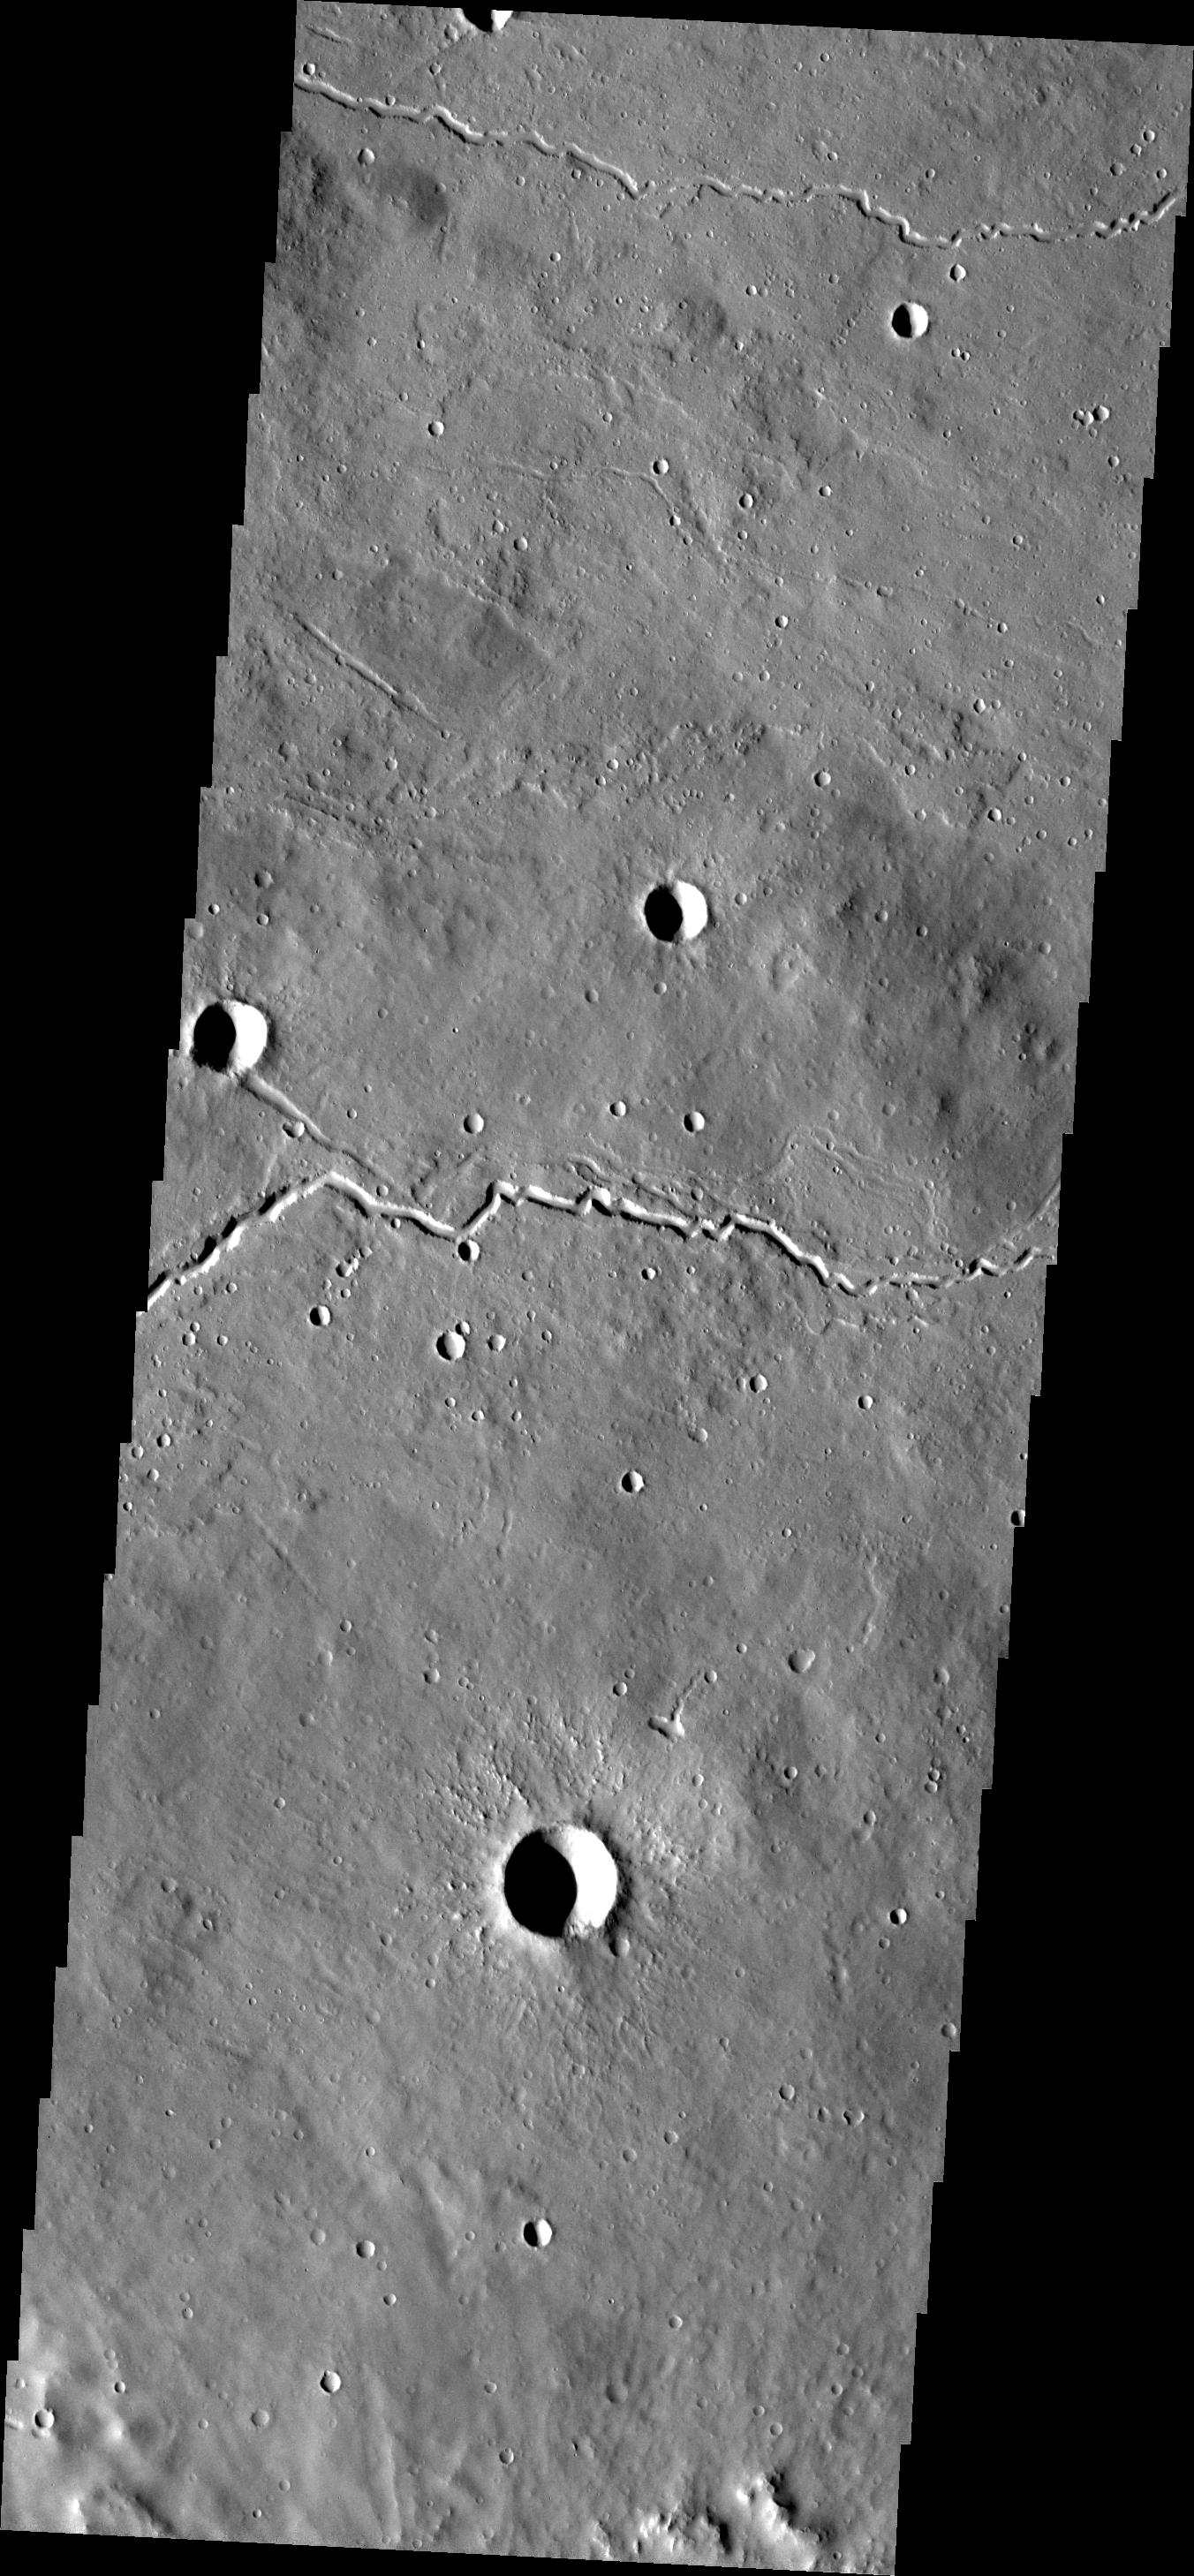

Lava Channels

The channels in this image were likely carved by flowing lavas from Elysium Mons.

Image information: VIS instrument. Latitude 24.2N, Longitude 151.1E. 18 meter/pixel resolution.

Please see the THEMIS Data Citation Note for details on crediting THEMIS images.

Note: this THEMIS visual image has not been radiometrically nor geometrically calibrated for this preliminary release. An empirical correction has been performed to remove instrumental effects. A linear shift has been applied in the cross-track and down-track direction to approximate spacecraft and planetary motion. Fully calibrated and geometrically projected images will be released through the Planetary Data System in accordance with Project policies at a later time.

NASA’s Jet Propulsion Laboratory manages the 2001 Mars Odyssey mission for NASA’s Office of Space Science, Washington, D.C. The Thermal Emission Imaging System (THEMIS) was developed by Arizona State University, Tempe, in collaboration with Raytheon Santa Barbara Remote Sensing. The THEMIS investigation is led by Dr. Philip Christensen at Arizona State University. Lockheed Martin Astronautics, Denver, is the prime contractor for the Odyssey project, and developed and built the orbiter. Mission operations are conducted jointly from Lockheed Martin and from JPL, a division of the California Institute of Technology in Pasadena.

Credit: NASA/JPL/ASU